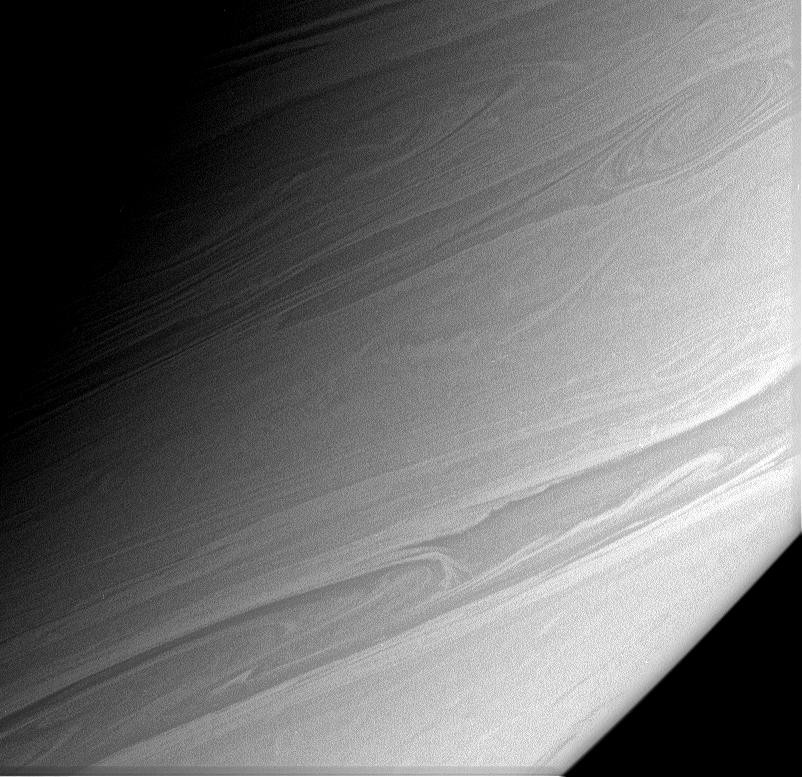

Seeking the Cloud Tops

Long, thin streamers of cloud arc gracefully across this view of Saturn’s southerly latitudes.

Analysis of images like this should lead scientists to a new understanding of cloud height variations on this complex gas giant world.

The image was taken in polarized green light with the Cassini spacecraft narrow-angle camera on March 7, 2006, at a distance of approximately 2.9 million kilometers (1.8 million miles) from Saturn. The image scale is 17 kilometers (10 miles) per pixel.

The Cassini-Huygens mission is a cooperative project of NASA, the European Space Agency and the Italian Space Agency. The Jet Propulsion Laboratory, a division of the California Institute of Technology in Pasadena, manages the mission for NASA’s Science Mission Directorate, Washington, D.C. The Cassini orbiter and its two onboard cameras were designed, developed and assembled at JPL. The imaging operations center is based at the Space Science Institute in Boulder, Colo.

Credit: NASA/JPL/Space Science Institute